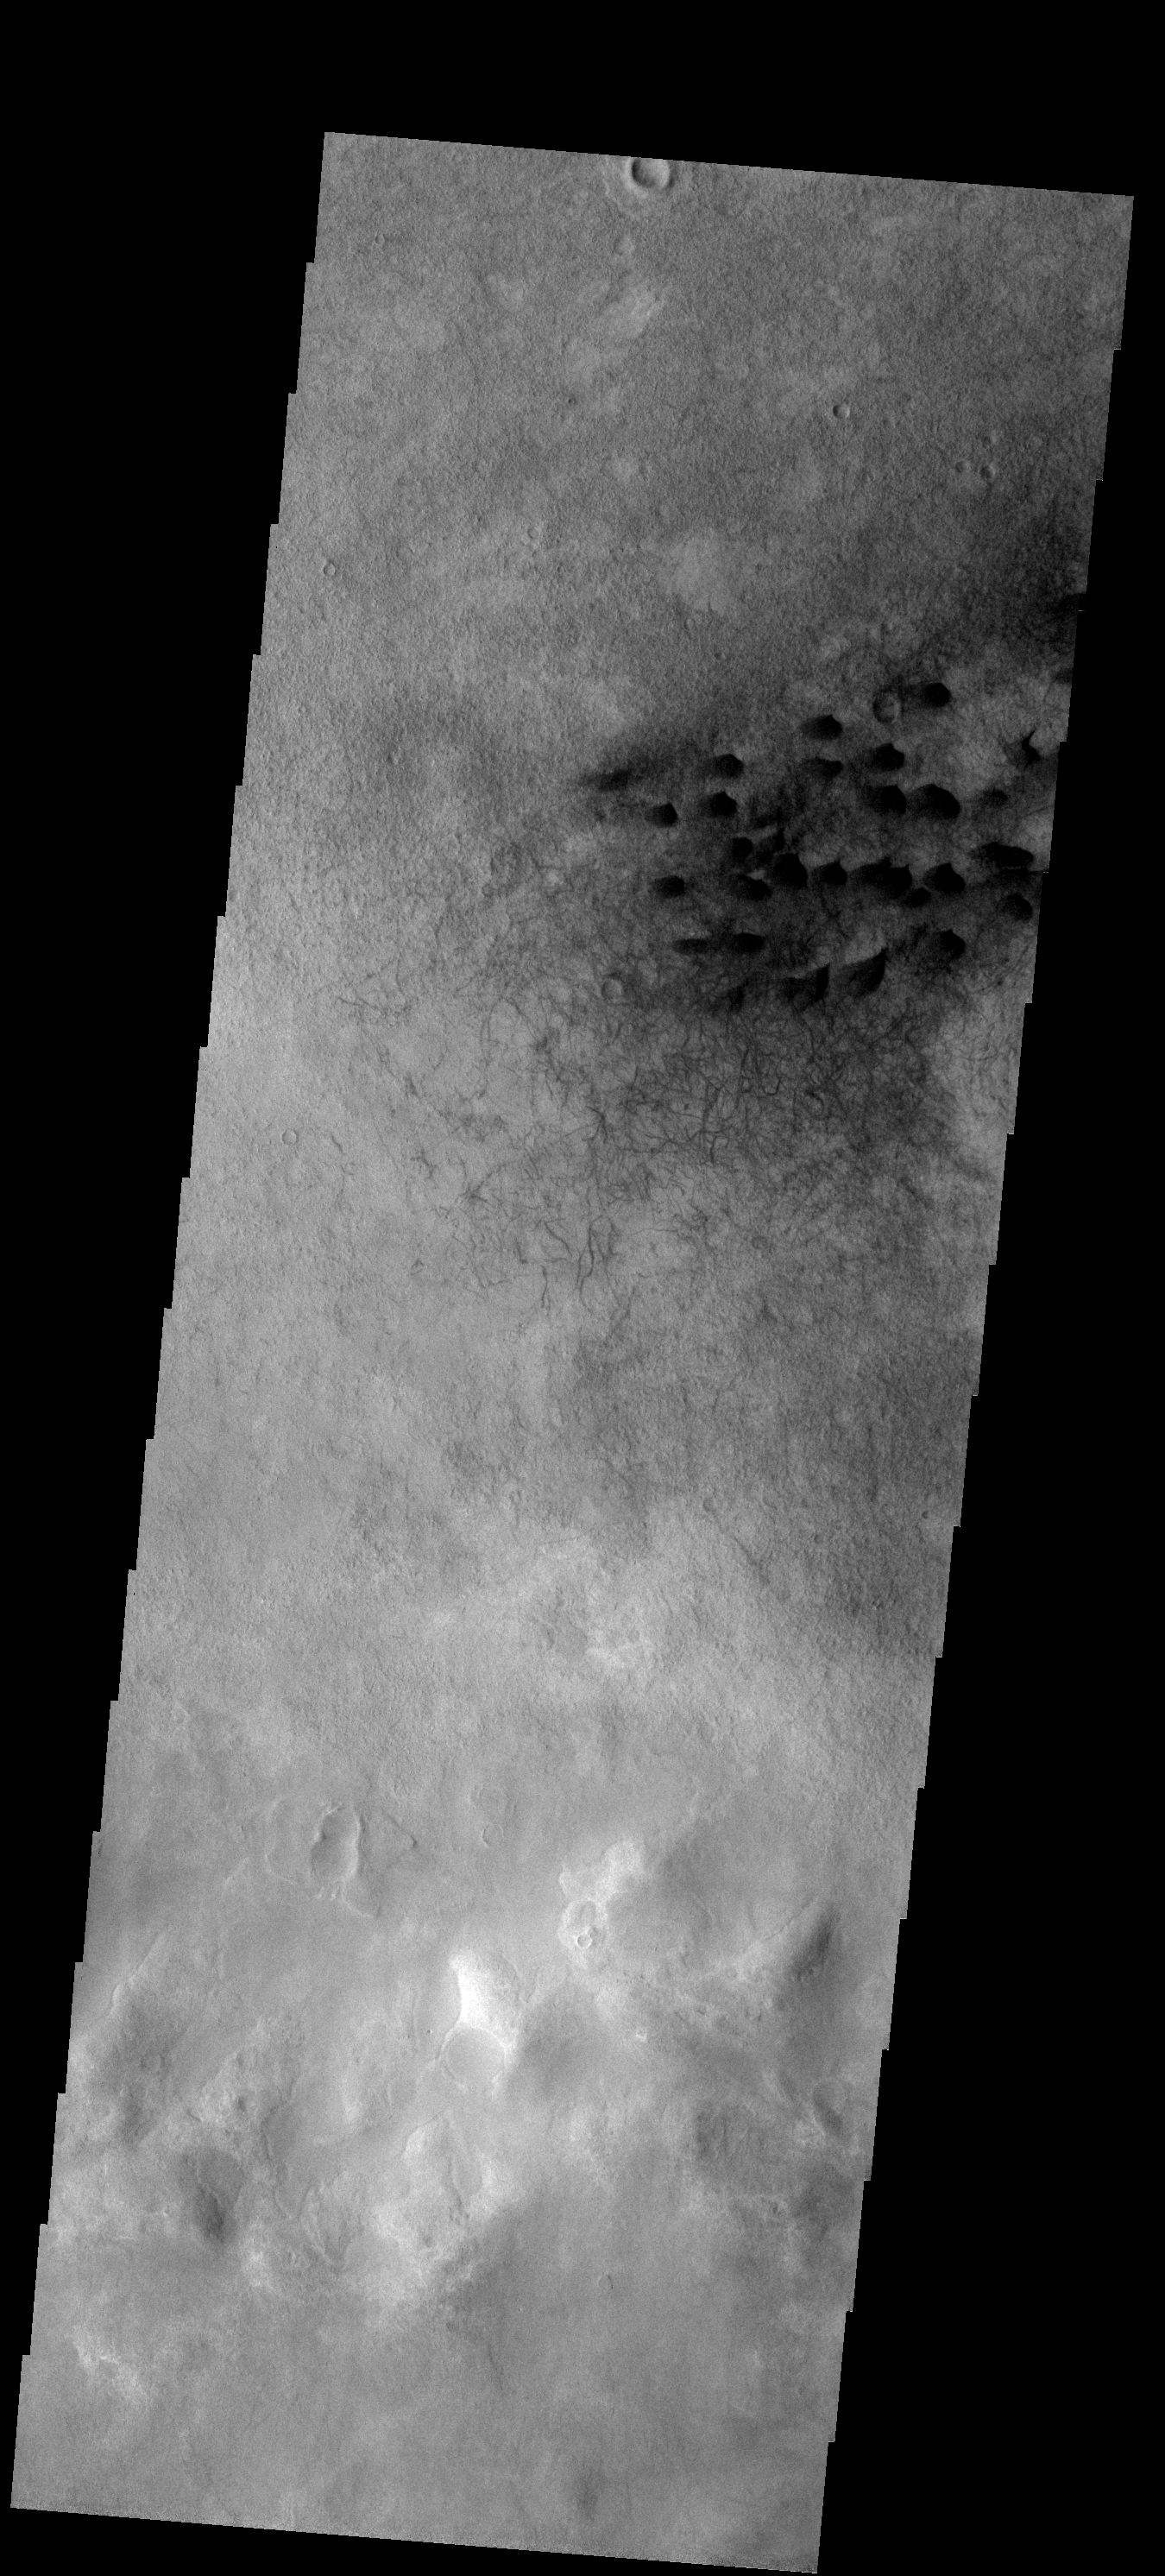

Dunes

These dark sand dunes and nearby dust devil tracks are located on the floor of Green Crater.

Image information: VIS instrument. Latitude -52.9N, Longitude 351.2E. 17 meter/pixel resolution.

Please see the THEMIS Data Citation Note for details on crediting THEMIS images.

Note: this THEMIS visual image has not been radiometrically nor geometrically calibrated for this preliminary release. An empirical correction has been performed to remove instrumental effects. A linear shift has been applied in the cross-track and down-track direction to approximate spacecraft and planetary motion. Fully calibrated and geometrically projected images will be released through the Planetary Data System in accordance with Project policies at a later time.

NASA’s Jet Propulsion Laboratory manages the 2001 Mars Odyssey mission for NASA’s Office of Space Science, Washington, D.C. The Thermal Emission Imaging System (THEMIS) was developed by Arizona State University, Tempe, in collaboration with Raytheon Santa Barbara Remote Sensing. The THEMIS investigation is led by Dr. Philip Christensen at Arizona State University. Lockheed Martin Astronautics, Denver, is the prime contractor for the Odyssey project, and developed and built the orbiter. Mission operations are conducted jointly from Lockheed Martin and from JPL, a division of the California Institute of Technology in Pasadena.

Credit: NASA/JPL/ASU